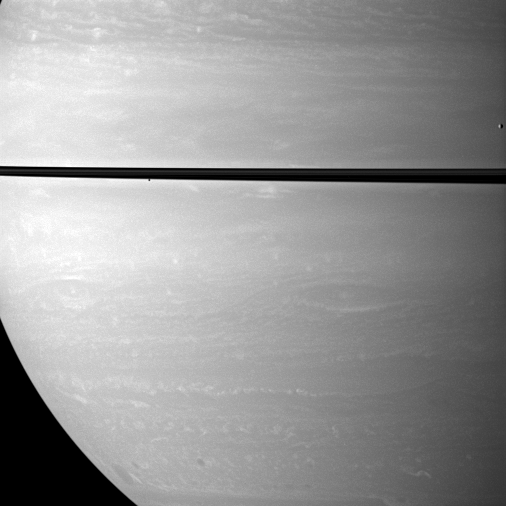

Study in Miniature

While studying Saturn’s atmosphere, the Cassini spacecraft happens to catch a view of two small, icy satellites.

Mimas (396 kilometers, or 246 miles across) drifts past on the far right of the image. Janus (179 kilometers, or 111 miles across) appears as a black dot just below the rings near the center of the image.

This view looks toward the northern, sunlit side of the rings from about 1 degree above the ringplane.

The image was taken with the Cassini spacecraft wide-angle camera on Oct. 15, 2009 using a spectral filter sensitive to wavelengths of near-infrared light centered at 752 nanometers. The view was obtained at a distance of approximately 975,000 kilometers (606,000 miles) from Saturn and at a Sun-Saturn-spacecraft, or phase, angle of 68 degrees. Image scale is 109 kilometers (68 miles) per pixel.

The Cassini-Huygens mission is a cooperative project of NASA, the European Space Agency and the Italian Space Agency. The Jet Propulsion Laboratory, a division of the California Institute of Technology in Pasadena, manages the mission for NASA’s Science Mission Directorate, Washington, D.C. The Cassini orbiter and its two onboard cameras were designed, developed and assembled at JPL. The imaging operations center is based at the Space Science Institute in Boulder, Colo.

Credit: NASA/JPL/Space Science Institute